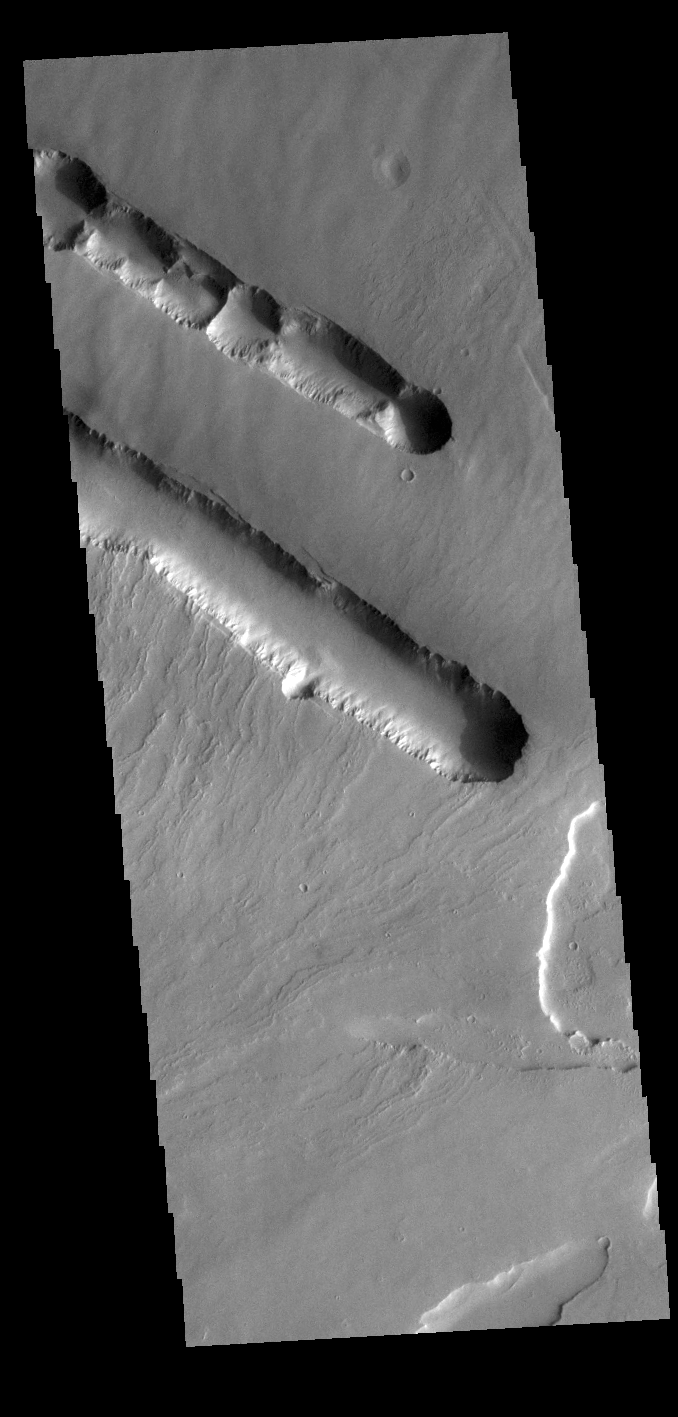

Pavonis Fossae

The two depression crossing this image are called Pavonis Fossae and are located on the northern lower flank of Pavonis Mons. These linear features are most likely created by a combination of both tectonic and volcanic forces. The top feature has several narrow ‘walls’ within the depression, indicating a collapse of the roof of an empty lava tube.

Pavonis Mons is the central volcano of the three large Tharsis volcanoes. All three volcanoes form a line located along a tectonic bulge caused by extensional forces in the region. Pavonis Mons is the smallest of the three with a summit of only 14km (8.7 miles).

Credit: NASA/JPL-Caltech/ASU